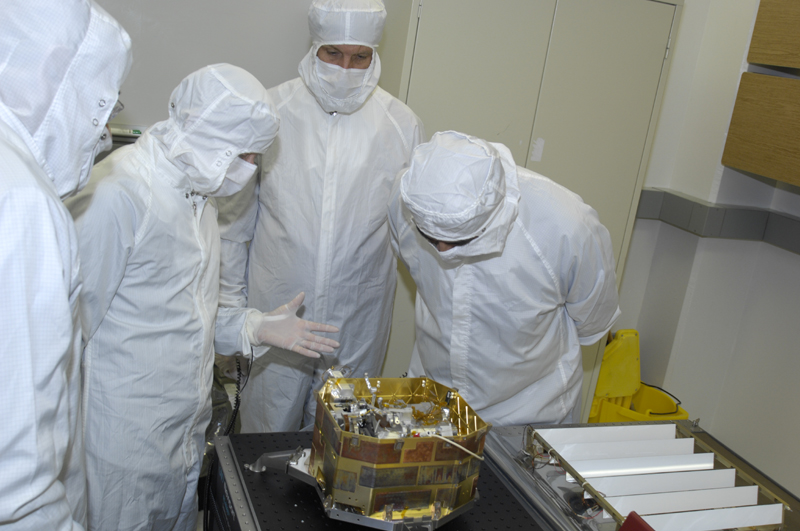

Building the Moon Mineralogy Mapper

This image shows the Moon Mineralogy Mapper imaging spectrometer during development at NASA’s Jet Propulsion Laboratory, Pasadena, Calif. The compact imaging spectrometer, which disperses white light into different wavelengths, weighs about 9 kilograms (20 pounds) and uses the energy of a 20 watt light bulb. In nine months of operation, the Moon Mineralogy Mapper was able to map about 90 percent of the surface of the moon.

Credit: NASA/JPL-Caltech